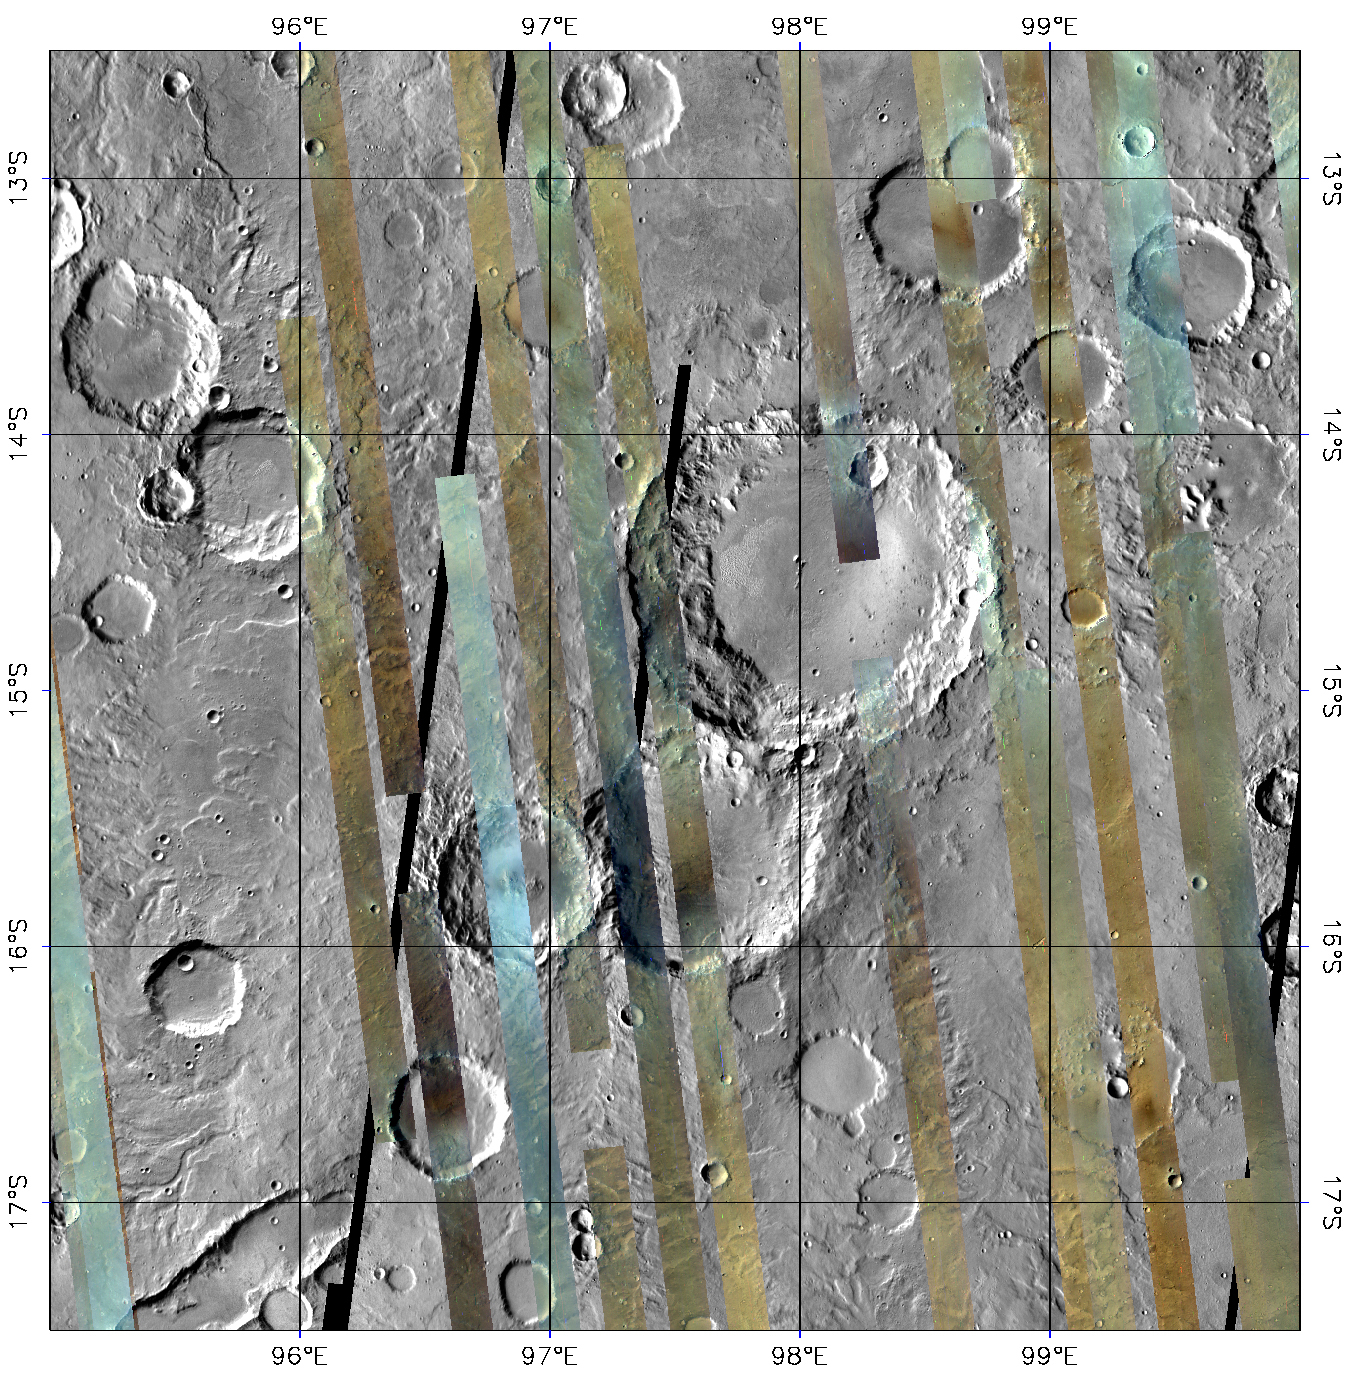

CRISM’s Global Mapping of Mars, Part 2

After a year in Mars orbit, CRISM has taken enough images to allow the team to release the first parts of a global spectral map of Mars to the Planetary Data System (PDS), NASA’s digital library of planetary data.

CRISM’s global mapping is called the “multispectral survey.” The team uses the word “survey” because a reason for gathering this data set is to search for new sites for targeted observations, high-resolution views of the surface at 18 meters per pixel in 544 colors. Another reason for the multispectral survey is to provide contextual information. Targeted observations have such a large data volume (about 200 megabytes apiece) that only about 1% of Mars can be imaged at CRISM’s highest resolution. The multispectral survey is a lower data volume type of observation that fills in the gaps between targeted observations, allowing scientists to better understand their geologic context.

The global map is built from tens of thousands of image strips each about 10 kilometers (6.2 miles) wide and thousands of kilometers long. During the multispectral survey, CRISM returns data from only 72 carefully selected wavelengths that cover absorptions indicative of the mineral groups that CRISM is looking for on Mars. Data volume is further decreased by binning image pixels inside the instrument to a scale of about 200 meters (660 feet) per pixel. The total reduction in data volume per square kilometer is a factor of 700, making the multispectral survey manageable to acquire and transmit to Earth. Once on the ground, the strips of data are mosaicked into maps. The multispectral survey is too large to show the whole planet in a single map, so the map is divided into 1,964 “tiles,” each about 300 kilometers (186 miles) across. There are three versions of each tile, processed to progressively greater levels to strip away the obscuring effects of the dusty atmosphere and to highlight mineral variations in surface materials.

This is the first version of tile 750, one of 209 tiles just delivered to the PDS. It shows a part of the planet called Tyrrhena Terra in the ancient, heavily cratered highlands. The colored strips are CRISM multispectral survey data acquired over several months, in which each pixel has a calibrated 72-color spectrum of Mars. The three wavelengths shown are 2.53, 1.50, and 1.08 micrometers in the red, green, and blue image planes respectively. At these wavelengths, rocky areas appear brown, dusty areas appear tan, and regions with hazy atmosphere appear bluish. Note that there is a large difference in brightness between strips, because there is no correction for the lighting conditions at the time of each observation. The gray areas between the strips are from an earlier mosaic of the planet taken by the Thermal Emission Imaging System (THEMIS) instrument on Mars Odyssey, and are included only for context. Ultimately the multispectral survey will cover nearly all of this area.

CRISM is one of six science instruments on NASA’s Mars Reconnaissance Orbiter. Led by The Johns Hopkins University Applied Physics Laboratory, Laurel, Md., the CRISM team includes expertise from universities, government agencies and small businesses in the United States and abroad. NASA’s Jet Propulsion Laboratory, a division of the California Institute of Technology in Pasadena, manages the Mars Reconnaissance Orbiter and the Mars Science Laboratory for NASA’s Science Mission Directorate, Washington. Lockheed Martin Space Systems, Denver, built the orbiter.

Credit: NASA/JPL/JHUAPL/Applied Coherent Technology